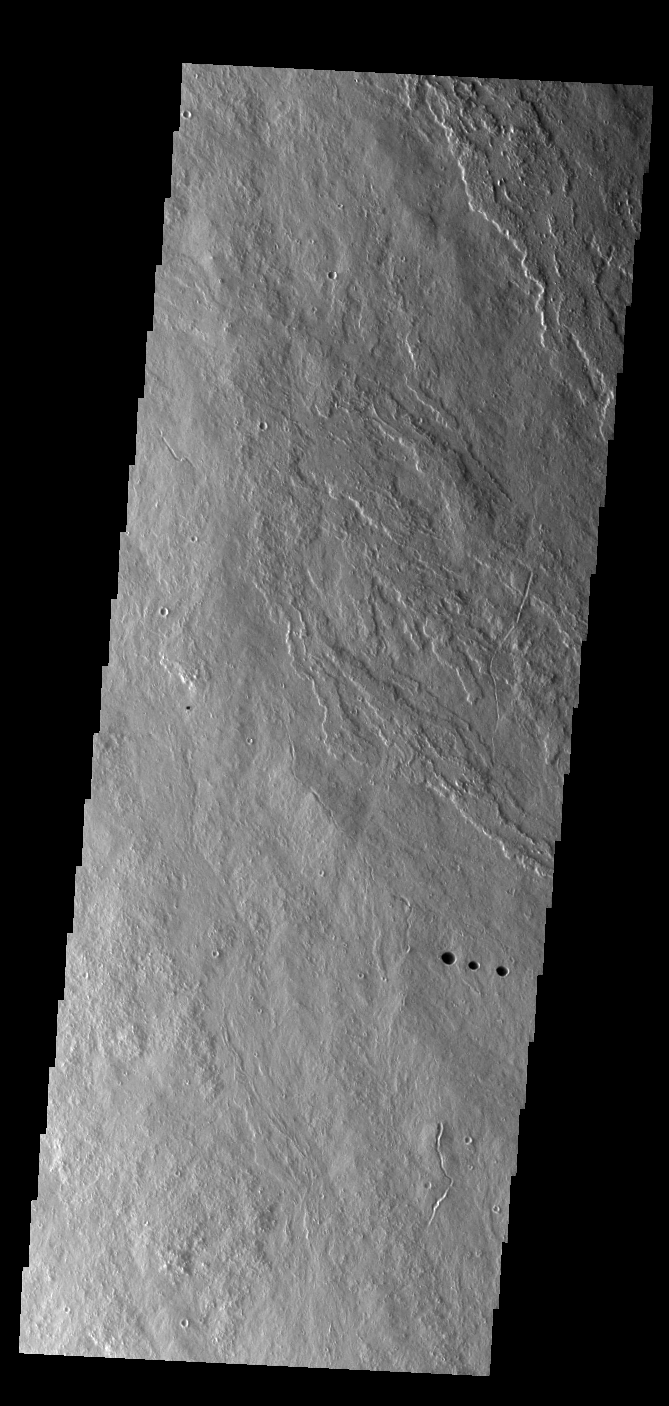

Daedalia Planum

Today’s VIS image show lava flows that originated from Arsia Mons.

Credit: NASA/JPL-Caltech/ASU